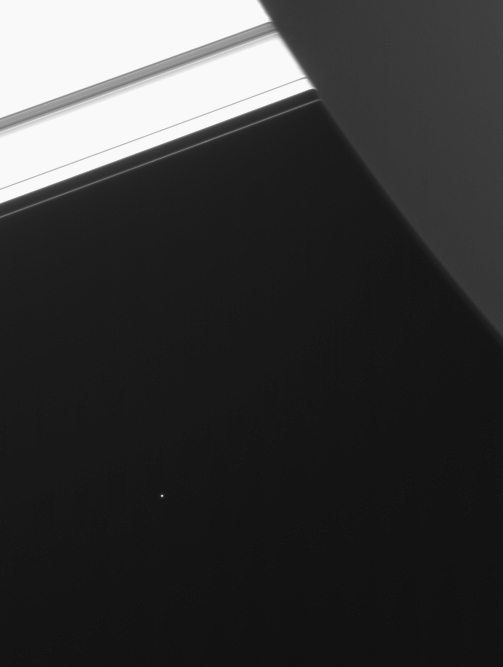

Telesto: Companion of Tethys

Saturn’s moon Telesto is visible below and to the left of center in this image from the Cassini spacecraft.

Telesto (24 kilometers, or 15 miles across) shares the orbit of Saturn’s moon Tethys (1,071 kilometers, or 665 miles across), leading the larger moon in its path by 60 degrees. Similarly sized Calypso (22 kilometers, or 14 miles across) trails Tethys by the same amount. These positions, called Lagrange points, are dynamically stable. In being co-orbital moons of Tethys, Telesto and Calypso are like the Trojan moons of Jupiter, which occupy Lagrange points and orbit 60 degrees ahead and behind of Jupiter. The Saturnian moon Dione also has companion moons: Helene, which leads Dione in its orbit, and the Cassini-discovered trailing Lagrange moon, Polydeuces.

North on Saturn is to the upper left in this view. The image was taken at a Sun-Telesto-spacecraft, or phase, angle of 90 degrees. Telesto is seen here at a phase similar to that of a first-quarter moon, where only half of the visible hemisphere is illuminated by sunlight.

The planet’s night side is at the upper right. The rings stretch across the top of the image and are overexposed in this view.

The image was taken in visible light with the Cassini spacecraft narrow angle camera on Jan. 18, 2005, at a distance of approximately 3.7 million kilometers (2.3 million miles) from Telesto. Resolution in the image is 7 kilometers (4 miles) per pixel. Telesto has been brightened by a factor of two to aid visibility.

The Cassini-Huygens mission is a cooperative project of NASA, the European Space Agency and the Italian Space Agency. The Jet Propulsion Laboratory, a division of the California Institute of Technology in Pasadena, manages the mission for NASA’s Science Mission Directorate, Washington, D.C. The Cassini orbiter and its two onboard cameras were designed, developed and assembled at JPL. The imaging team is based at the Space Science Institute, Boulder, Colo.

Credit: NASA/JPL/Space Science Institute